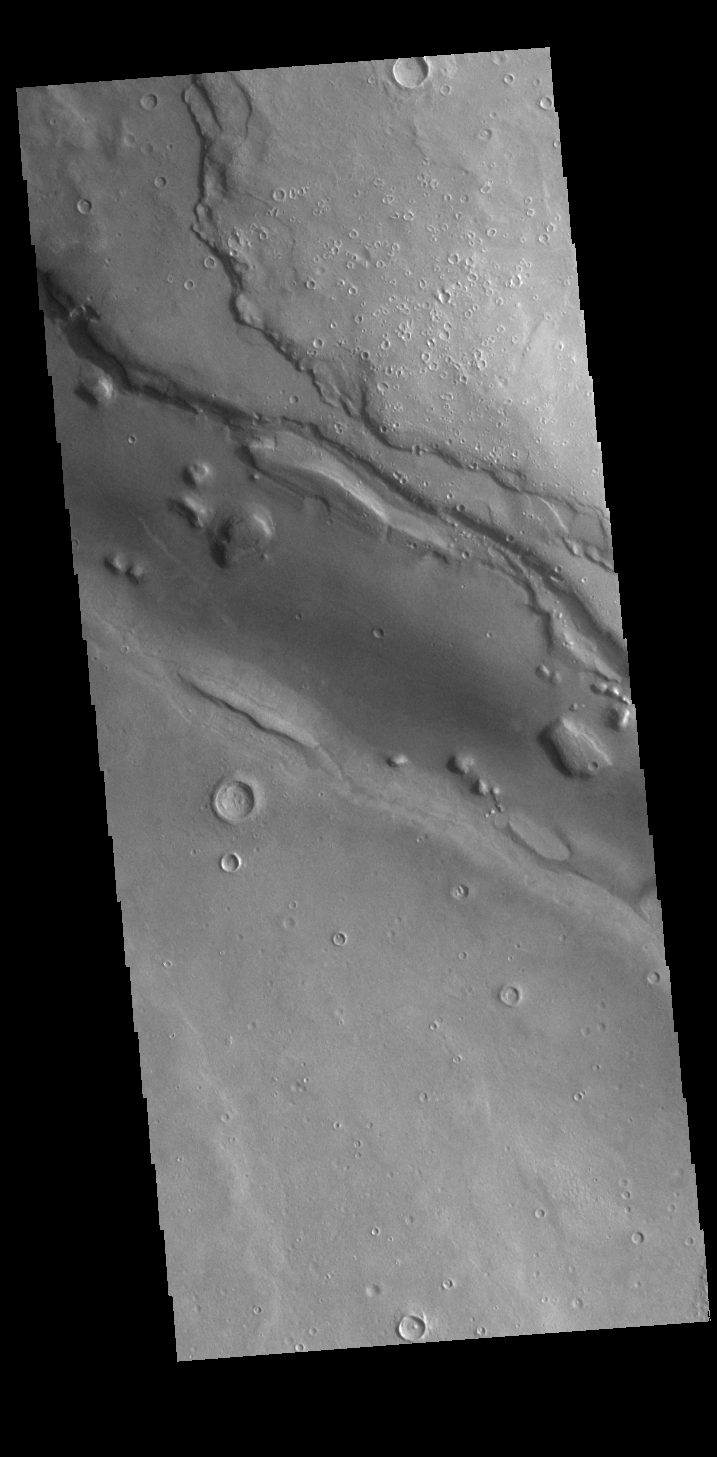

Arabia Terra Channel

Today’s VIS image shows part of a large unnamed channel located in northern Arabia Terra. Channels in this region of Arabia Terra are flowing northward into the lower elevations of Acidalia Planitia.

Credit: NASA/JPL-Caltech/ASU